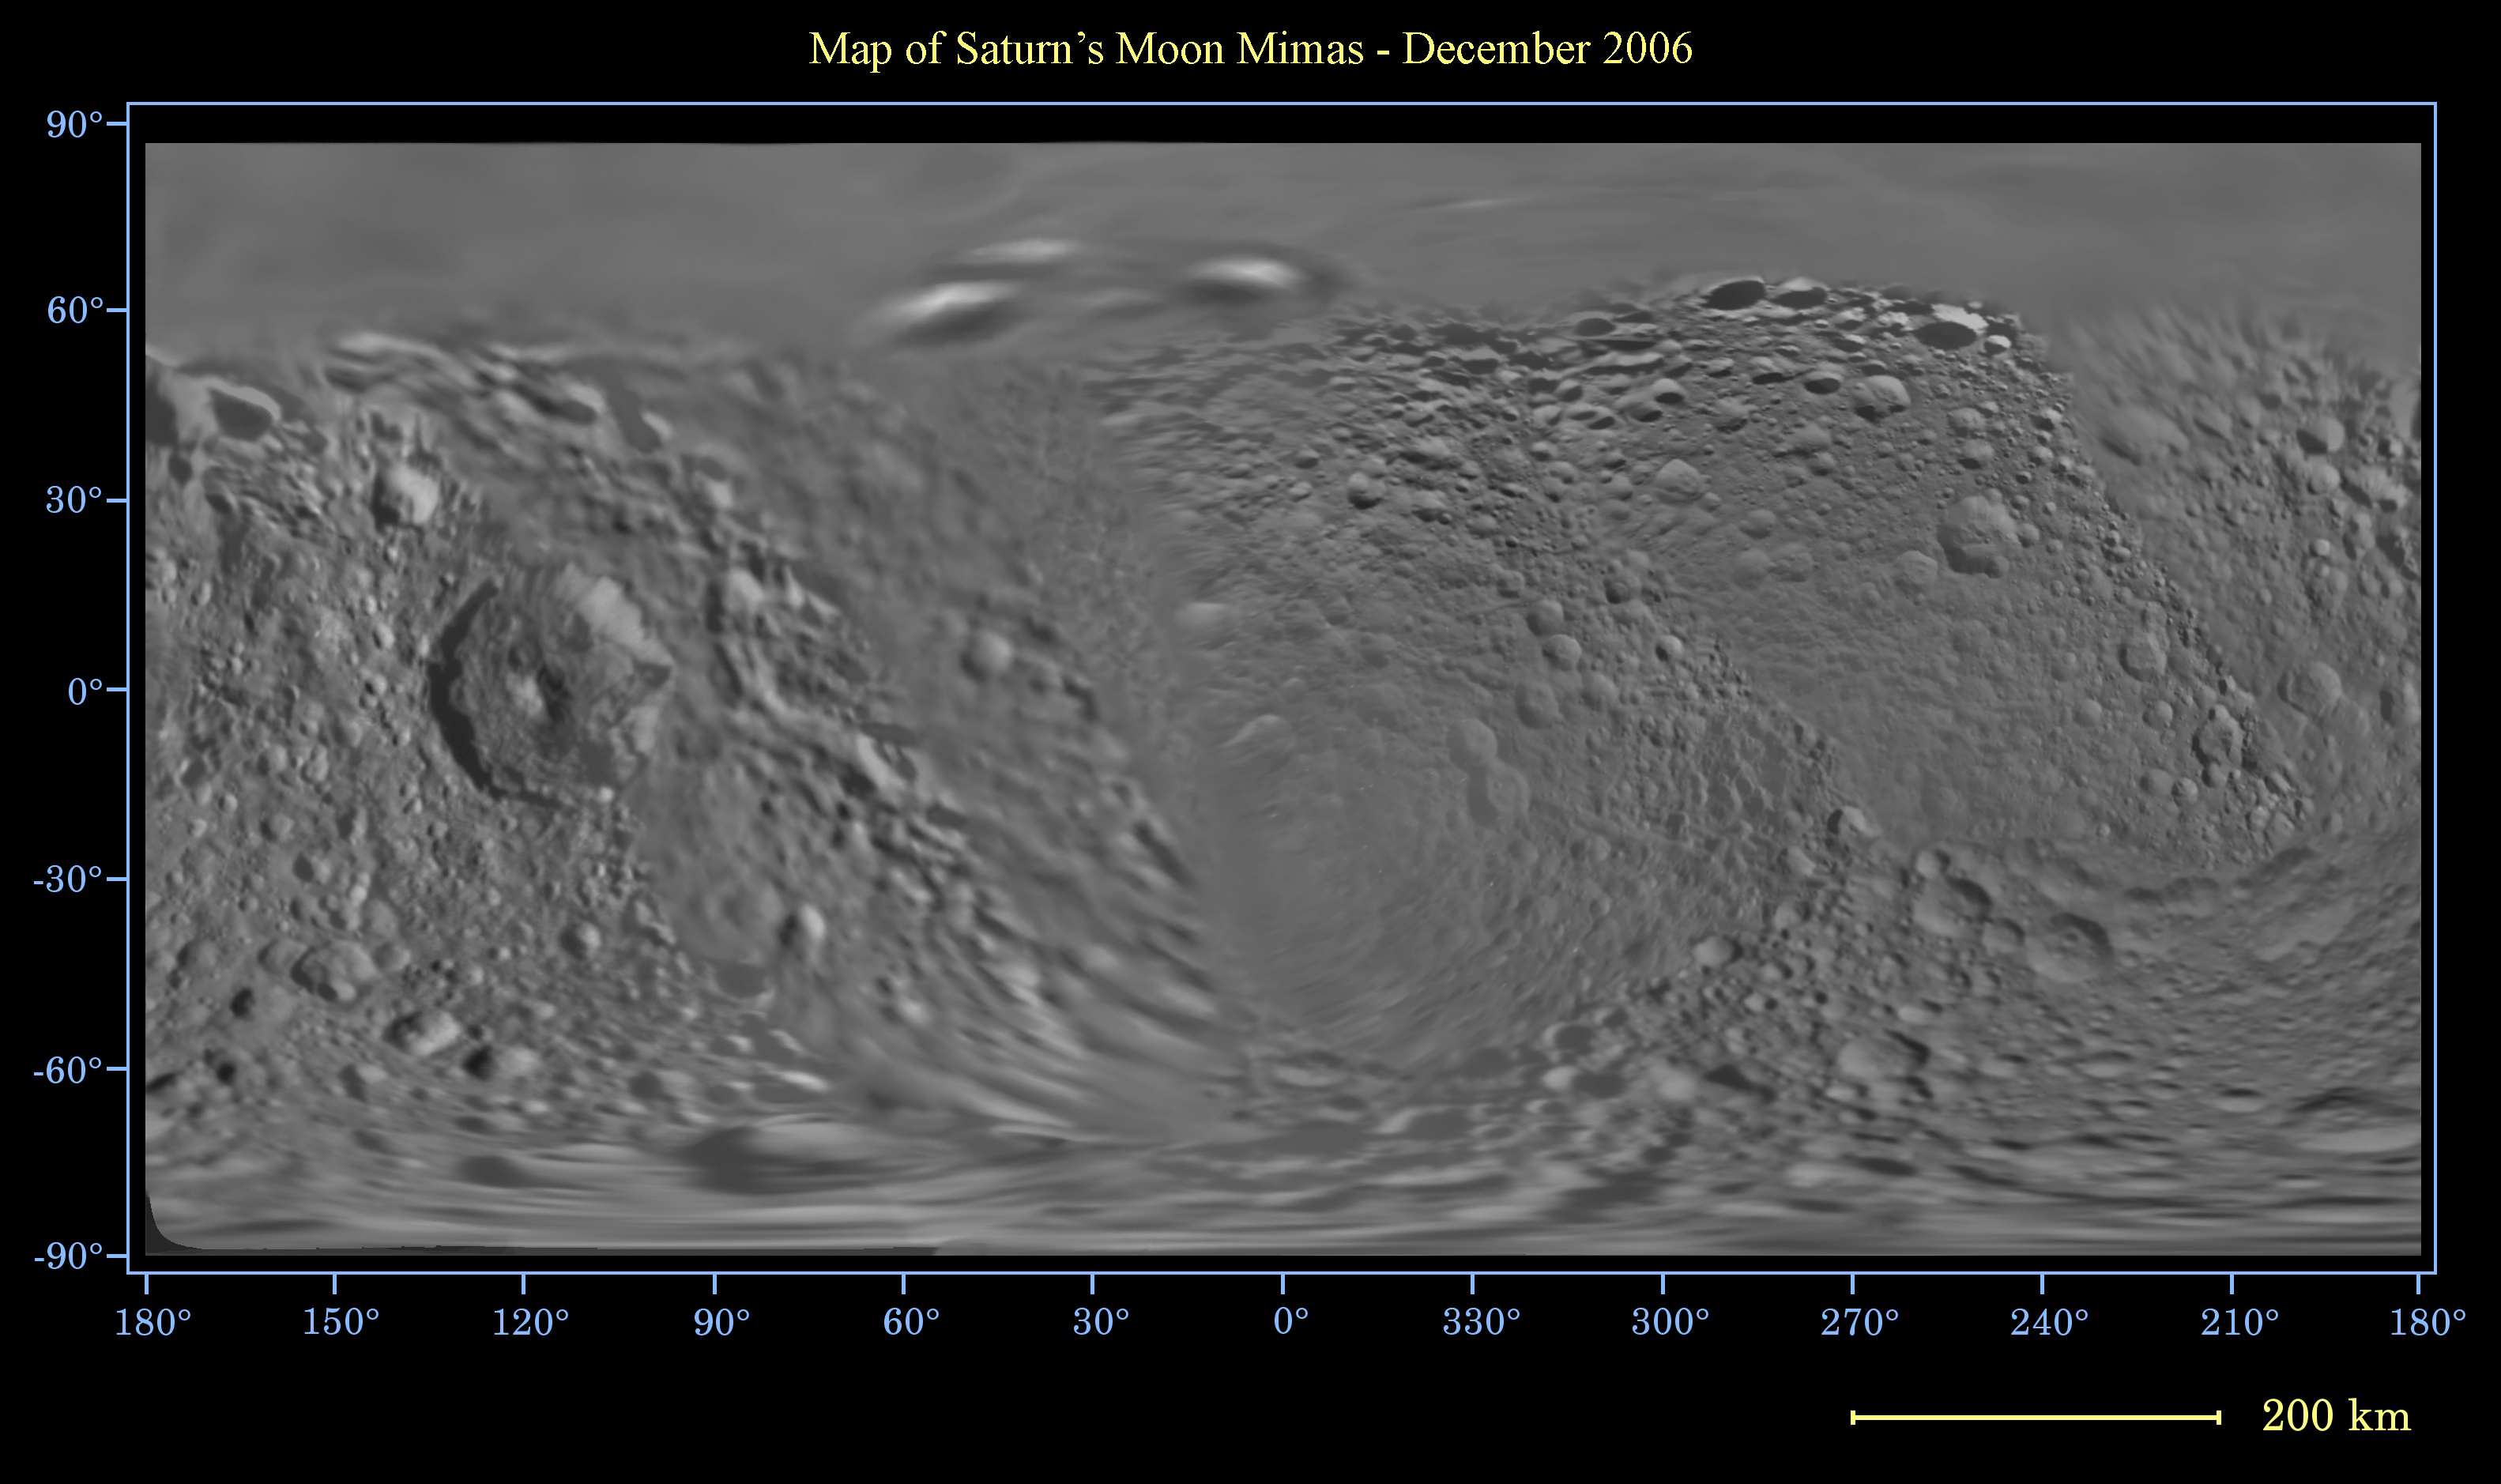

Map of Mimas – December 2006

This global digital map of Saturn’s moon Mimas was created using data taken by the Cassini spacecraft, with gaps in coverage filled in by NASA’s Voyager spacecraft data. The map is an equidistant projection and has a scale of 400 meters (1,310 feet) per pixel. Equidistant projections preserve distances on a body, with some distortion of area and direction.

The mean radius of Mimas used for projection of this map is 198 kilometers (123 miles). This map is an update to the version released in December 2005. See PIA07779.

The Cassini-Huygens mission is a cooperative project of NASA, the European Space Agency and the Italian Space Agency. The Jet Propulsion Laboratory, a division of the California Institute of Technology in Pasadena, manages the mission for NASA’s Science Mission Directorate, Washington, D.C. The Cassini orbiter and its two onboard cameras were designed, developed and assembled at JPL. The imaging operations center is based at the Space Science Institute in Boulder, Colo.

Credit: NASA/JPL/Space Science Institute